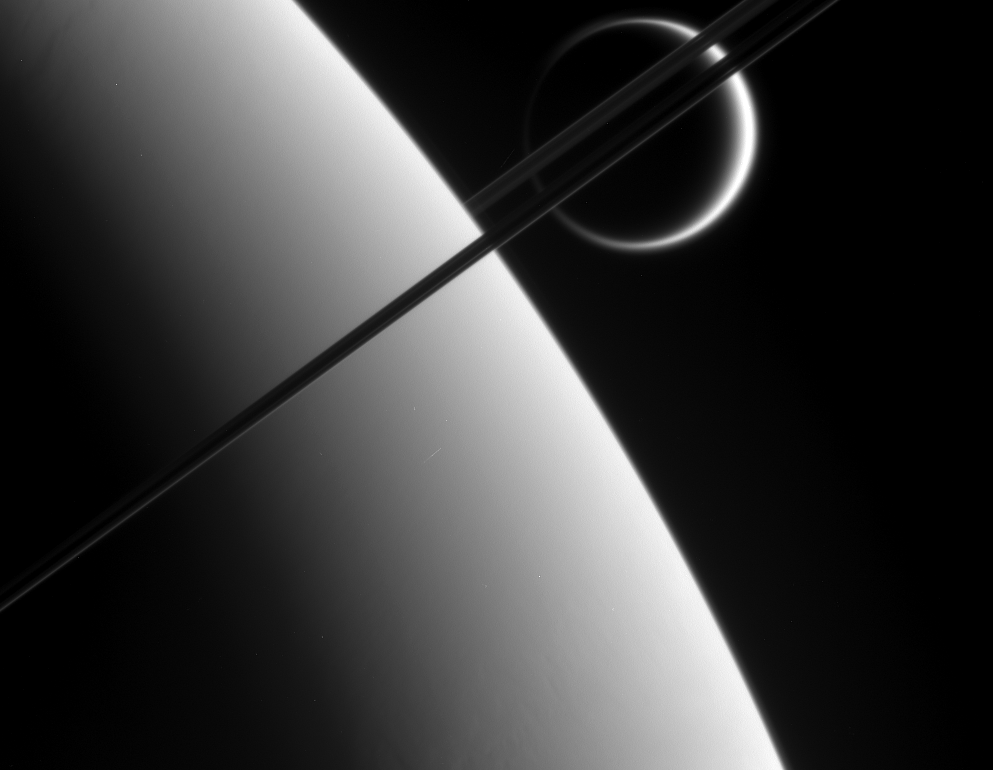

A Sight to Behold

Cassini’s “eyes” — its powerful imaging cameras — bear witness to the majestic and spectacular sights of the Saturn system, as this views attests. Here, the probe gazes upon Titan (5,150 kilometers, or 3,200 miles across) in the distance beyond Saturn and its dark and graceful rings.

This view was taken from above the ringplane and looks toward the unlit side of the rings.

The image was taken using a spectral filter sensitive to wavelengths of infrared light centered at 938 nanometers. The image was obtained using the Cassini spacecraft narrow-angle camera on May 10, 2006 at a distance of approximately 2.9 million kilometers (1.8 million miles) from Saturn and 4.1 million kilometers (2.6 million miles) from Titan. The image was taken at a Sun-Saturn-spacecraft, or phase, angle of 149 degrees. Image scale is 17 kilometers (11 miles) per pixel on Saturn.

The Cassini-Huygens mission is a cooperative project of NASA, the European Space Agency and the Italian Space Agency. The Jet Propulsion Laboratory, a division of the California Institute of Technology in Pasadena, manages the mission for NASA’s Science Mission Directorate, Washington, D.C. The Cassini orbiter and its two onboard cameras were designed, developed and assembled at JPL. The imaging operations center is based at the Space Science Institute in Boulder, Colo.

Credit: NASA/JPL/Space Science Institute